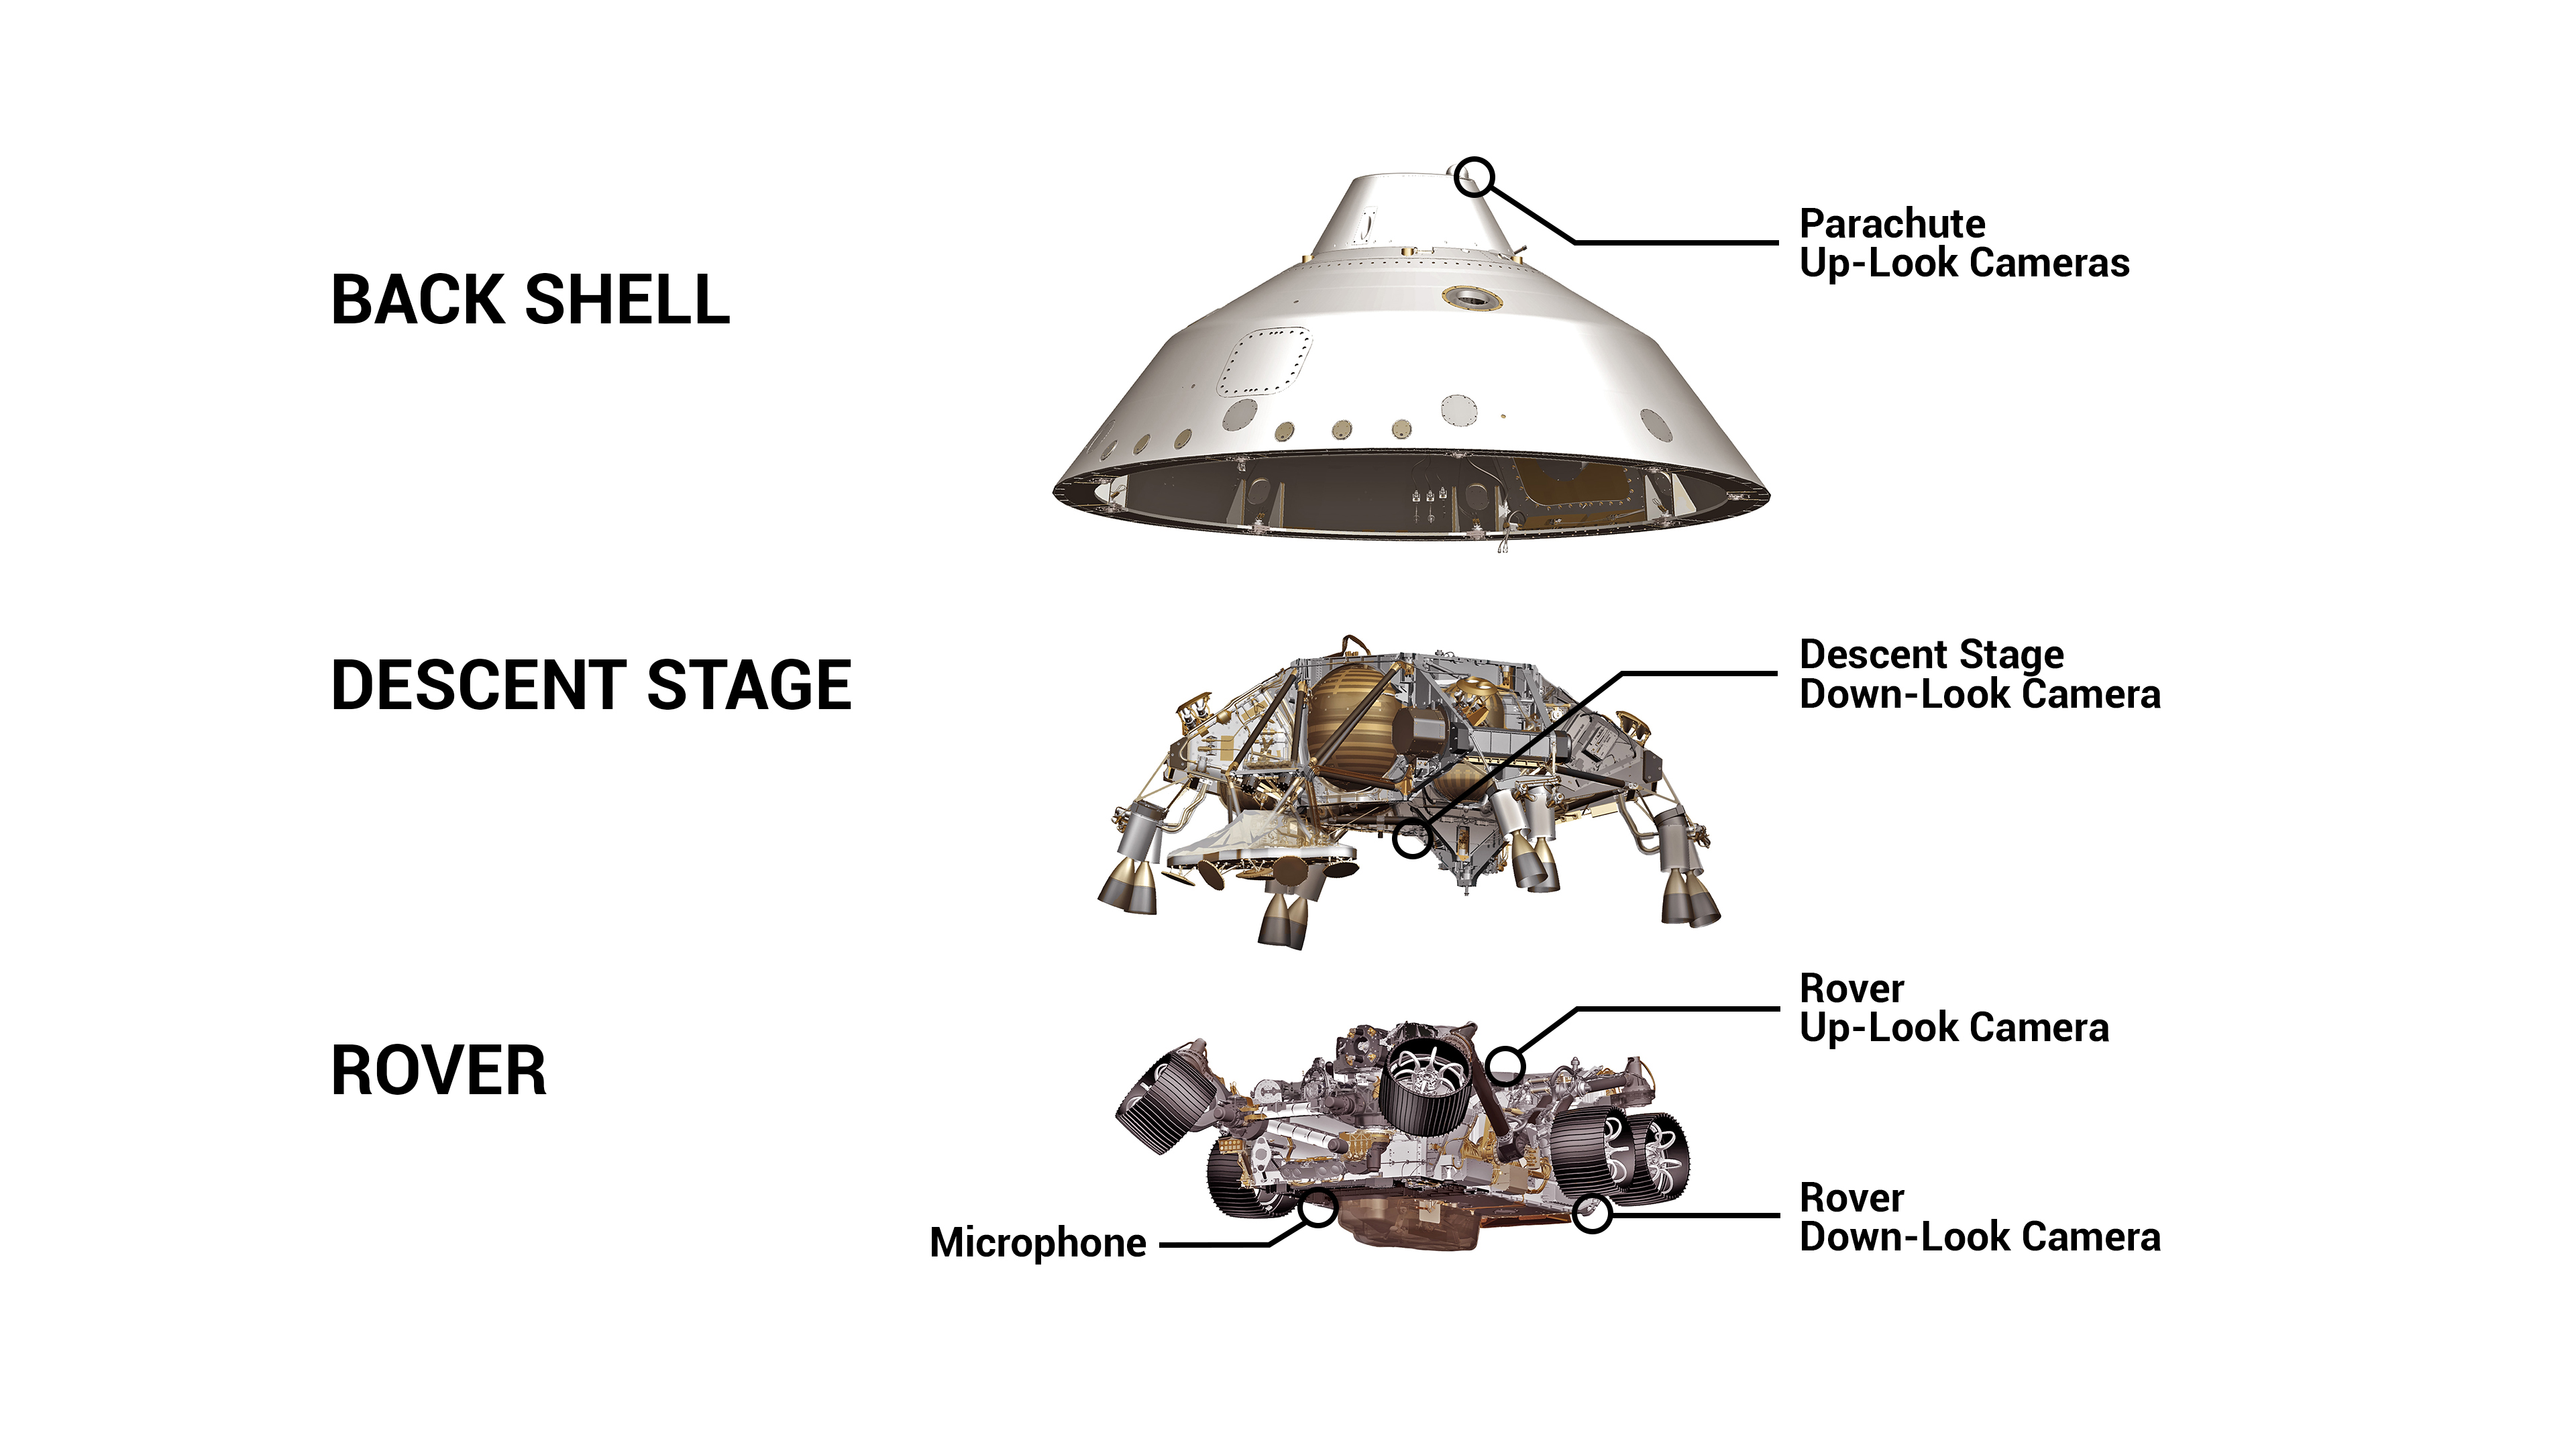

Mars 2020 Camera and Microphone Location (Illustration)

This graphic shows the location of four cameras and a microphone on the spacecraft for NASA’s Mars 2020 Perseverance mission. These cameras will capture the entry, descent, and landing phase of the mission.

A division of Caltech in Pasadena, California, NASA’s Jet Propulsion Laboratory built and will manage operations of the Mars 2020 Perseverance rover for the agency.

Credit: NASA/JPL-Caltech